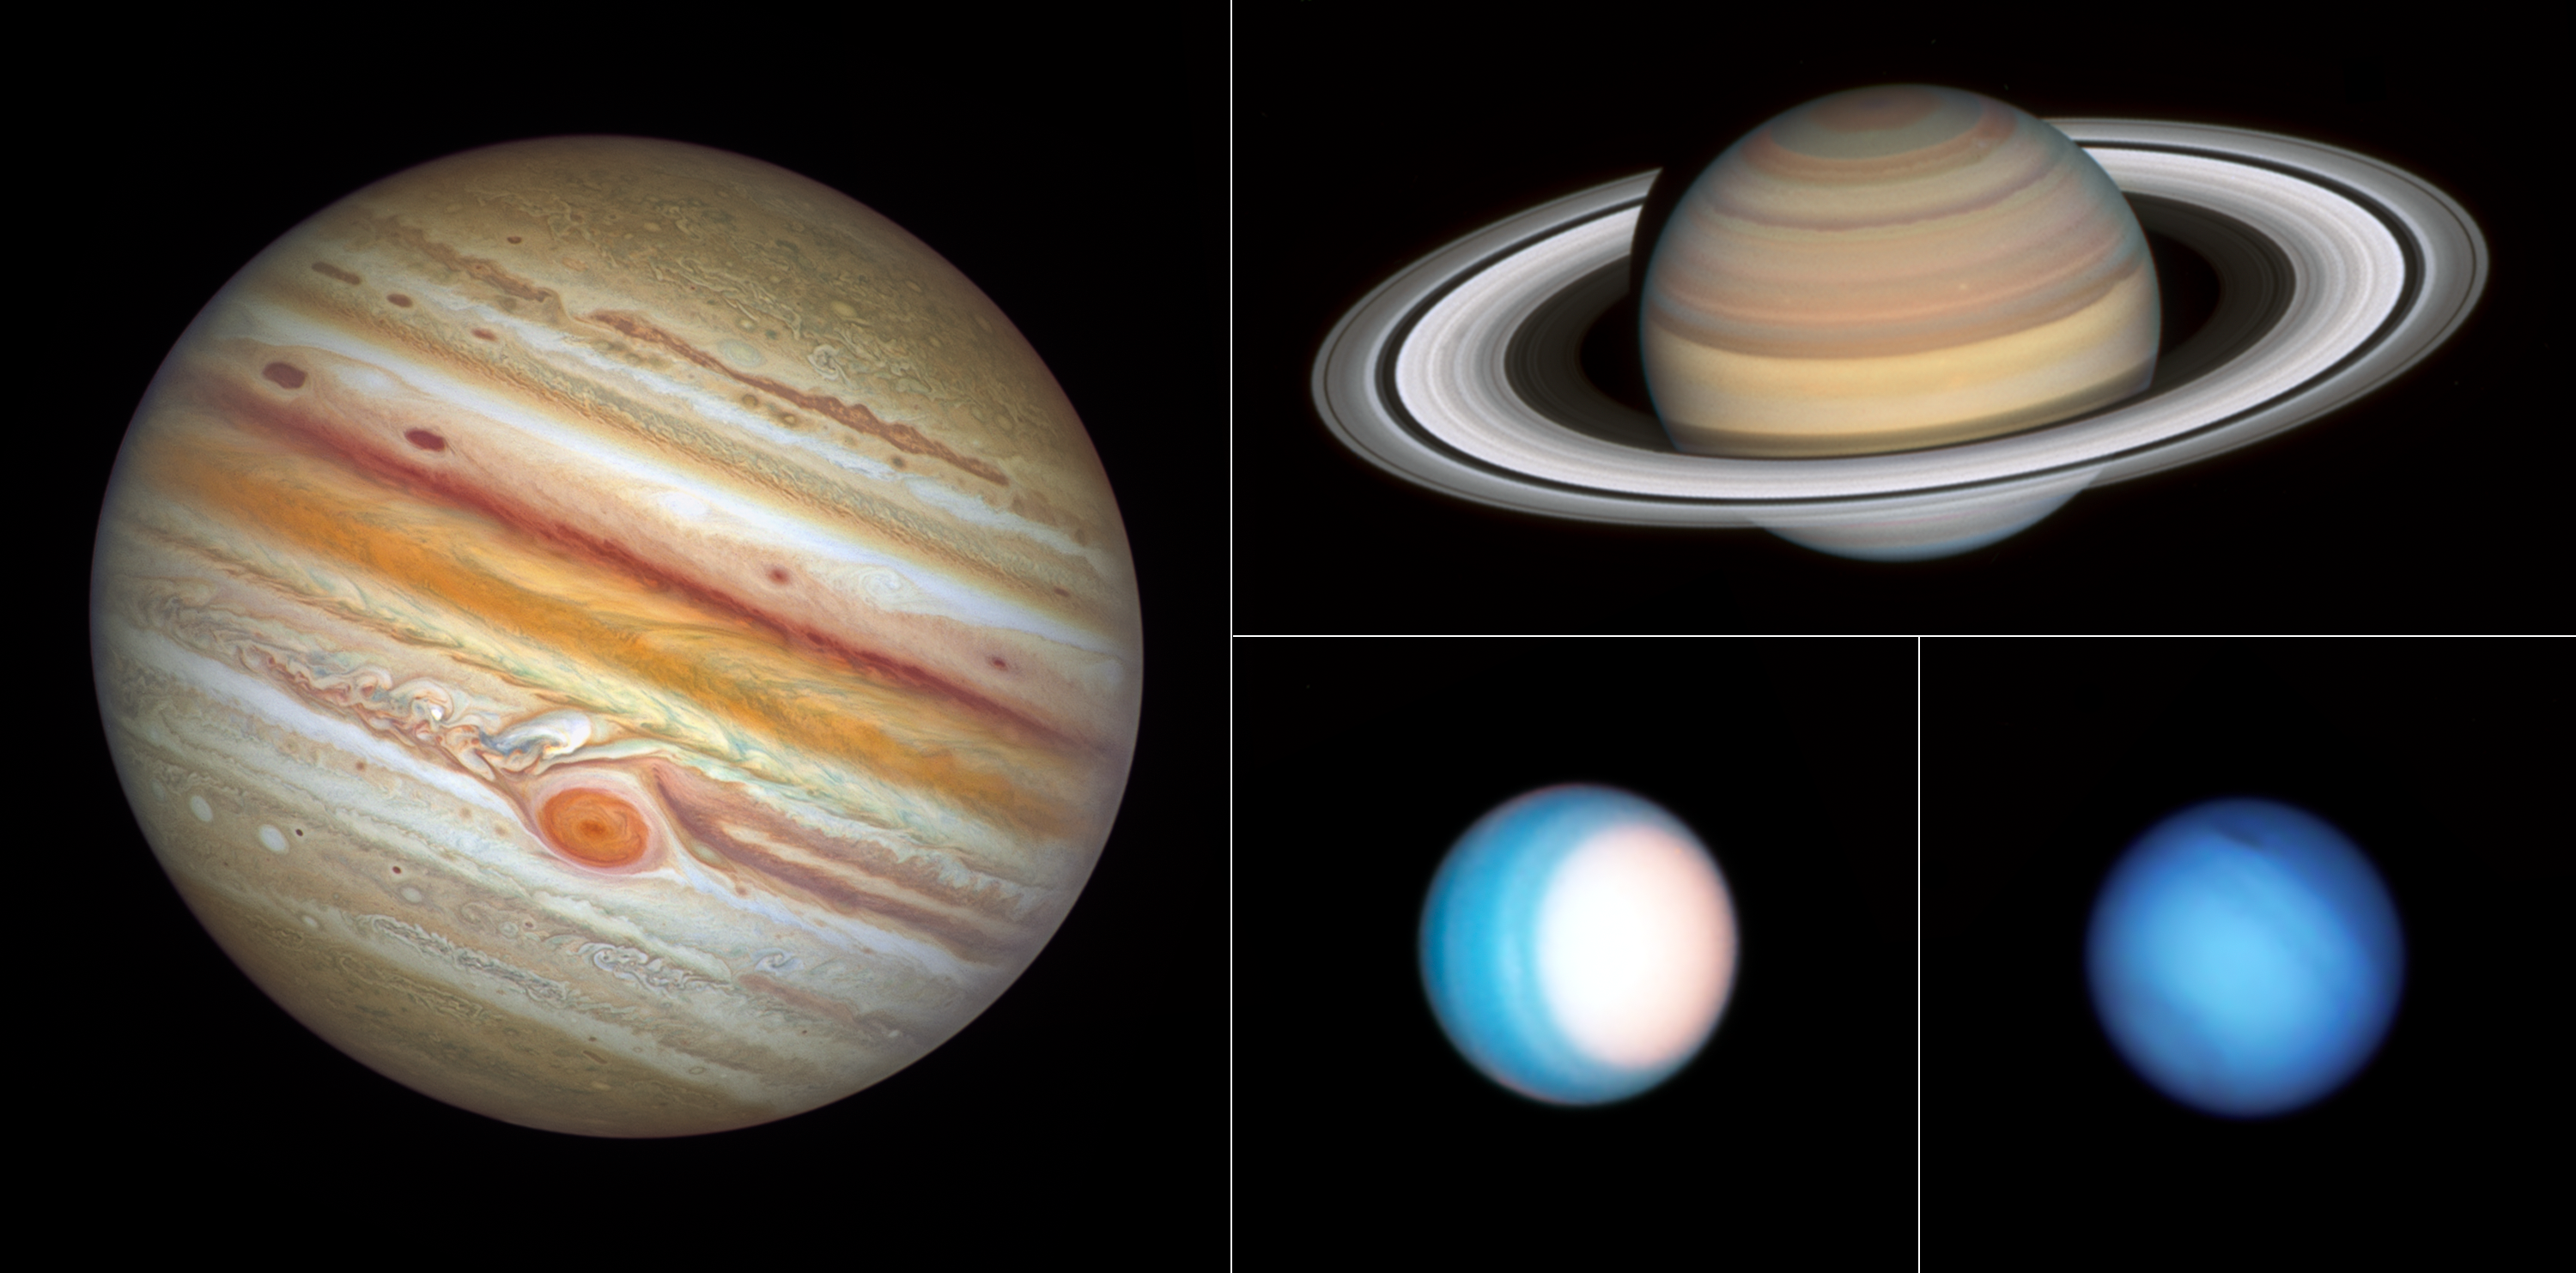

OPAL Grand Tour

From its vantage point high above Earth's atmosphere, NASA's Hubble Space Telescope has completed this year's grand tour of the outer solar system – Jupiter, Saturn, Uranus, and Neptune — returning crisp images that complement current and past observations from interplanetary spacecraft.

Hubble's snapshots of the outer planets reveal both extreme and subtle changes rapidly taking place in these distant worlds. Hubble’s sharp view gleans insights into the fascinating, dynamic weather patterns and seasons on these gas giants and allows astronomers to investigate the very similar—and very different—causes of their changing atmospheres.

Credit: NASA, ESA, Amy Simon (NASA-GSFC), Michael Wong (UC Berkeley); Image Processing: Joseph DePasquale (STScI)